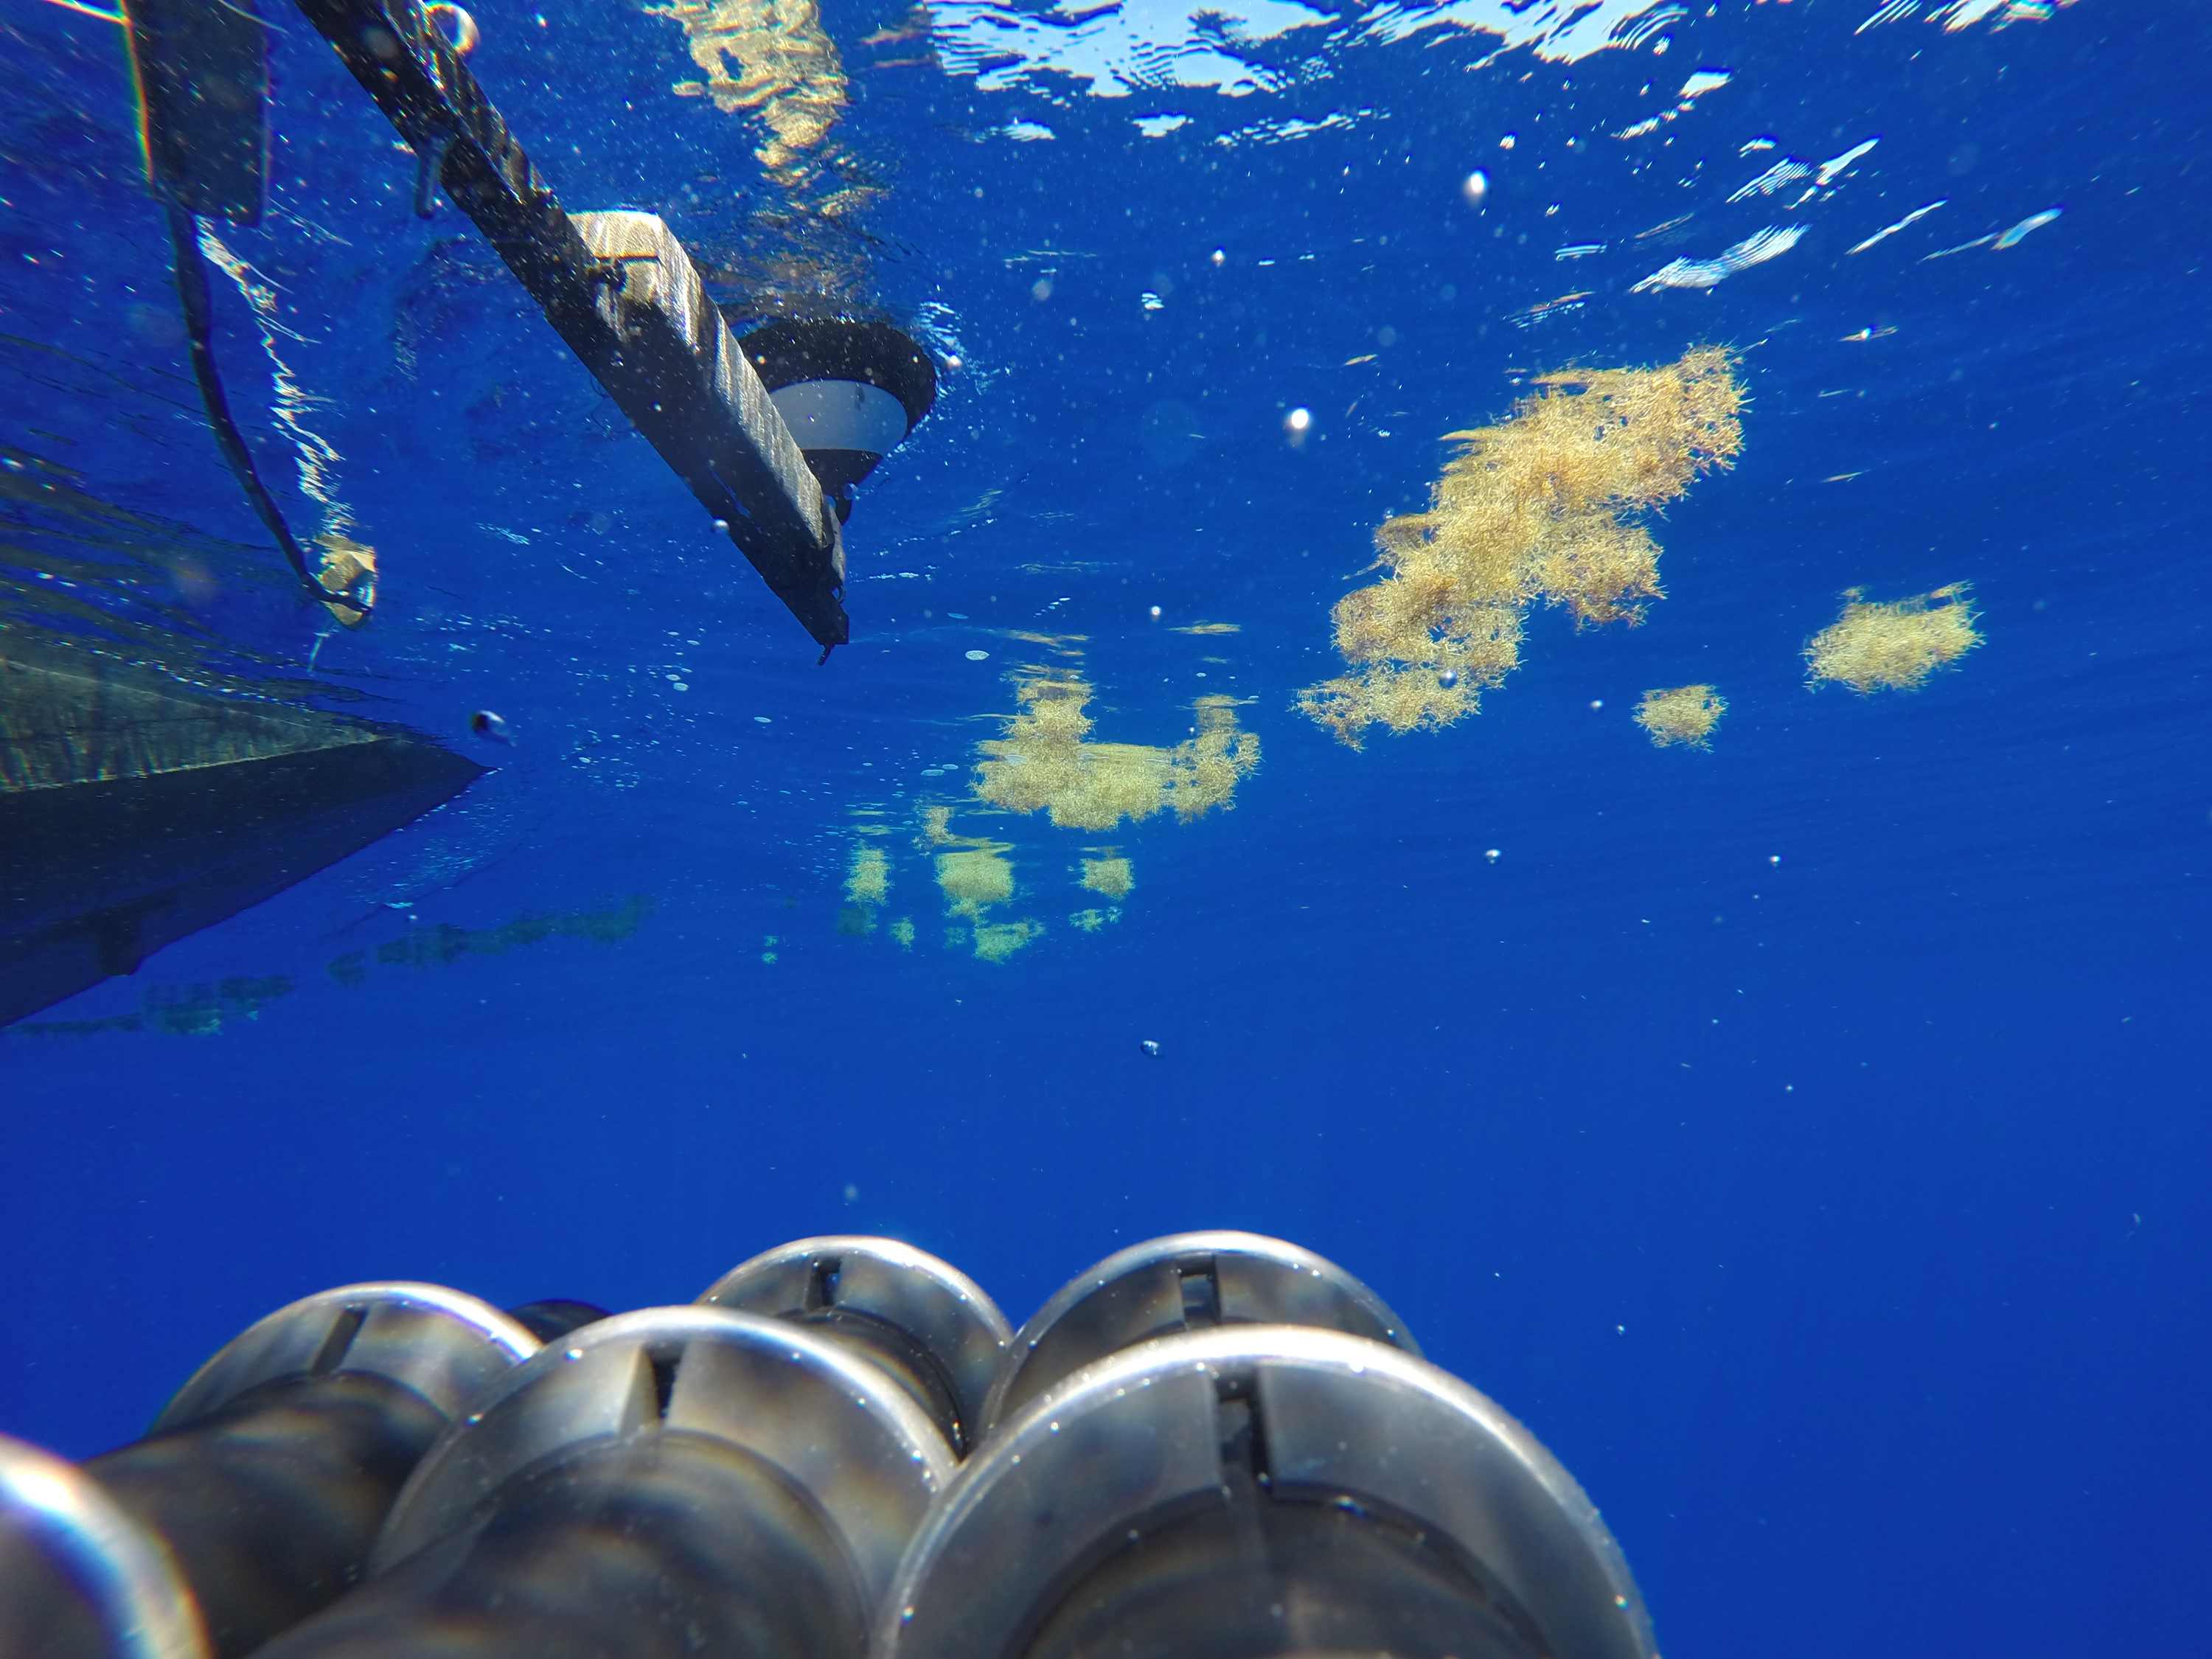

NASA's Ship-Aircraft Bio-Optical Research (SABOR)

Seaweed and Light A type of seaweed called Sargassum, common in the Sargasso Sea, floats by an instrument deployed here on July 26, 2014, as part of NASA's SABOR experiment. Scientists from the City College of New York use the data to study the way light becomes polarized in various conditions both above and below the surface of the ocean. NASA's Ship-Aircraft Bio-Optical Research (SABOR) experiment is a coordinated ship and aircraft observation campaign off the Atlantic coast of the United States, an effort to advance space-based capabilities for monitoring microscopic plants that form the base of the marine food chain.

Credit: NASA/SABOR/Wayne Slade, Sequoia Scientific .NASA image use policy